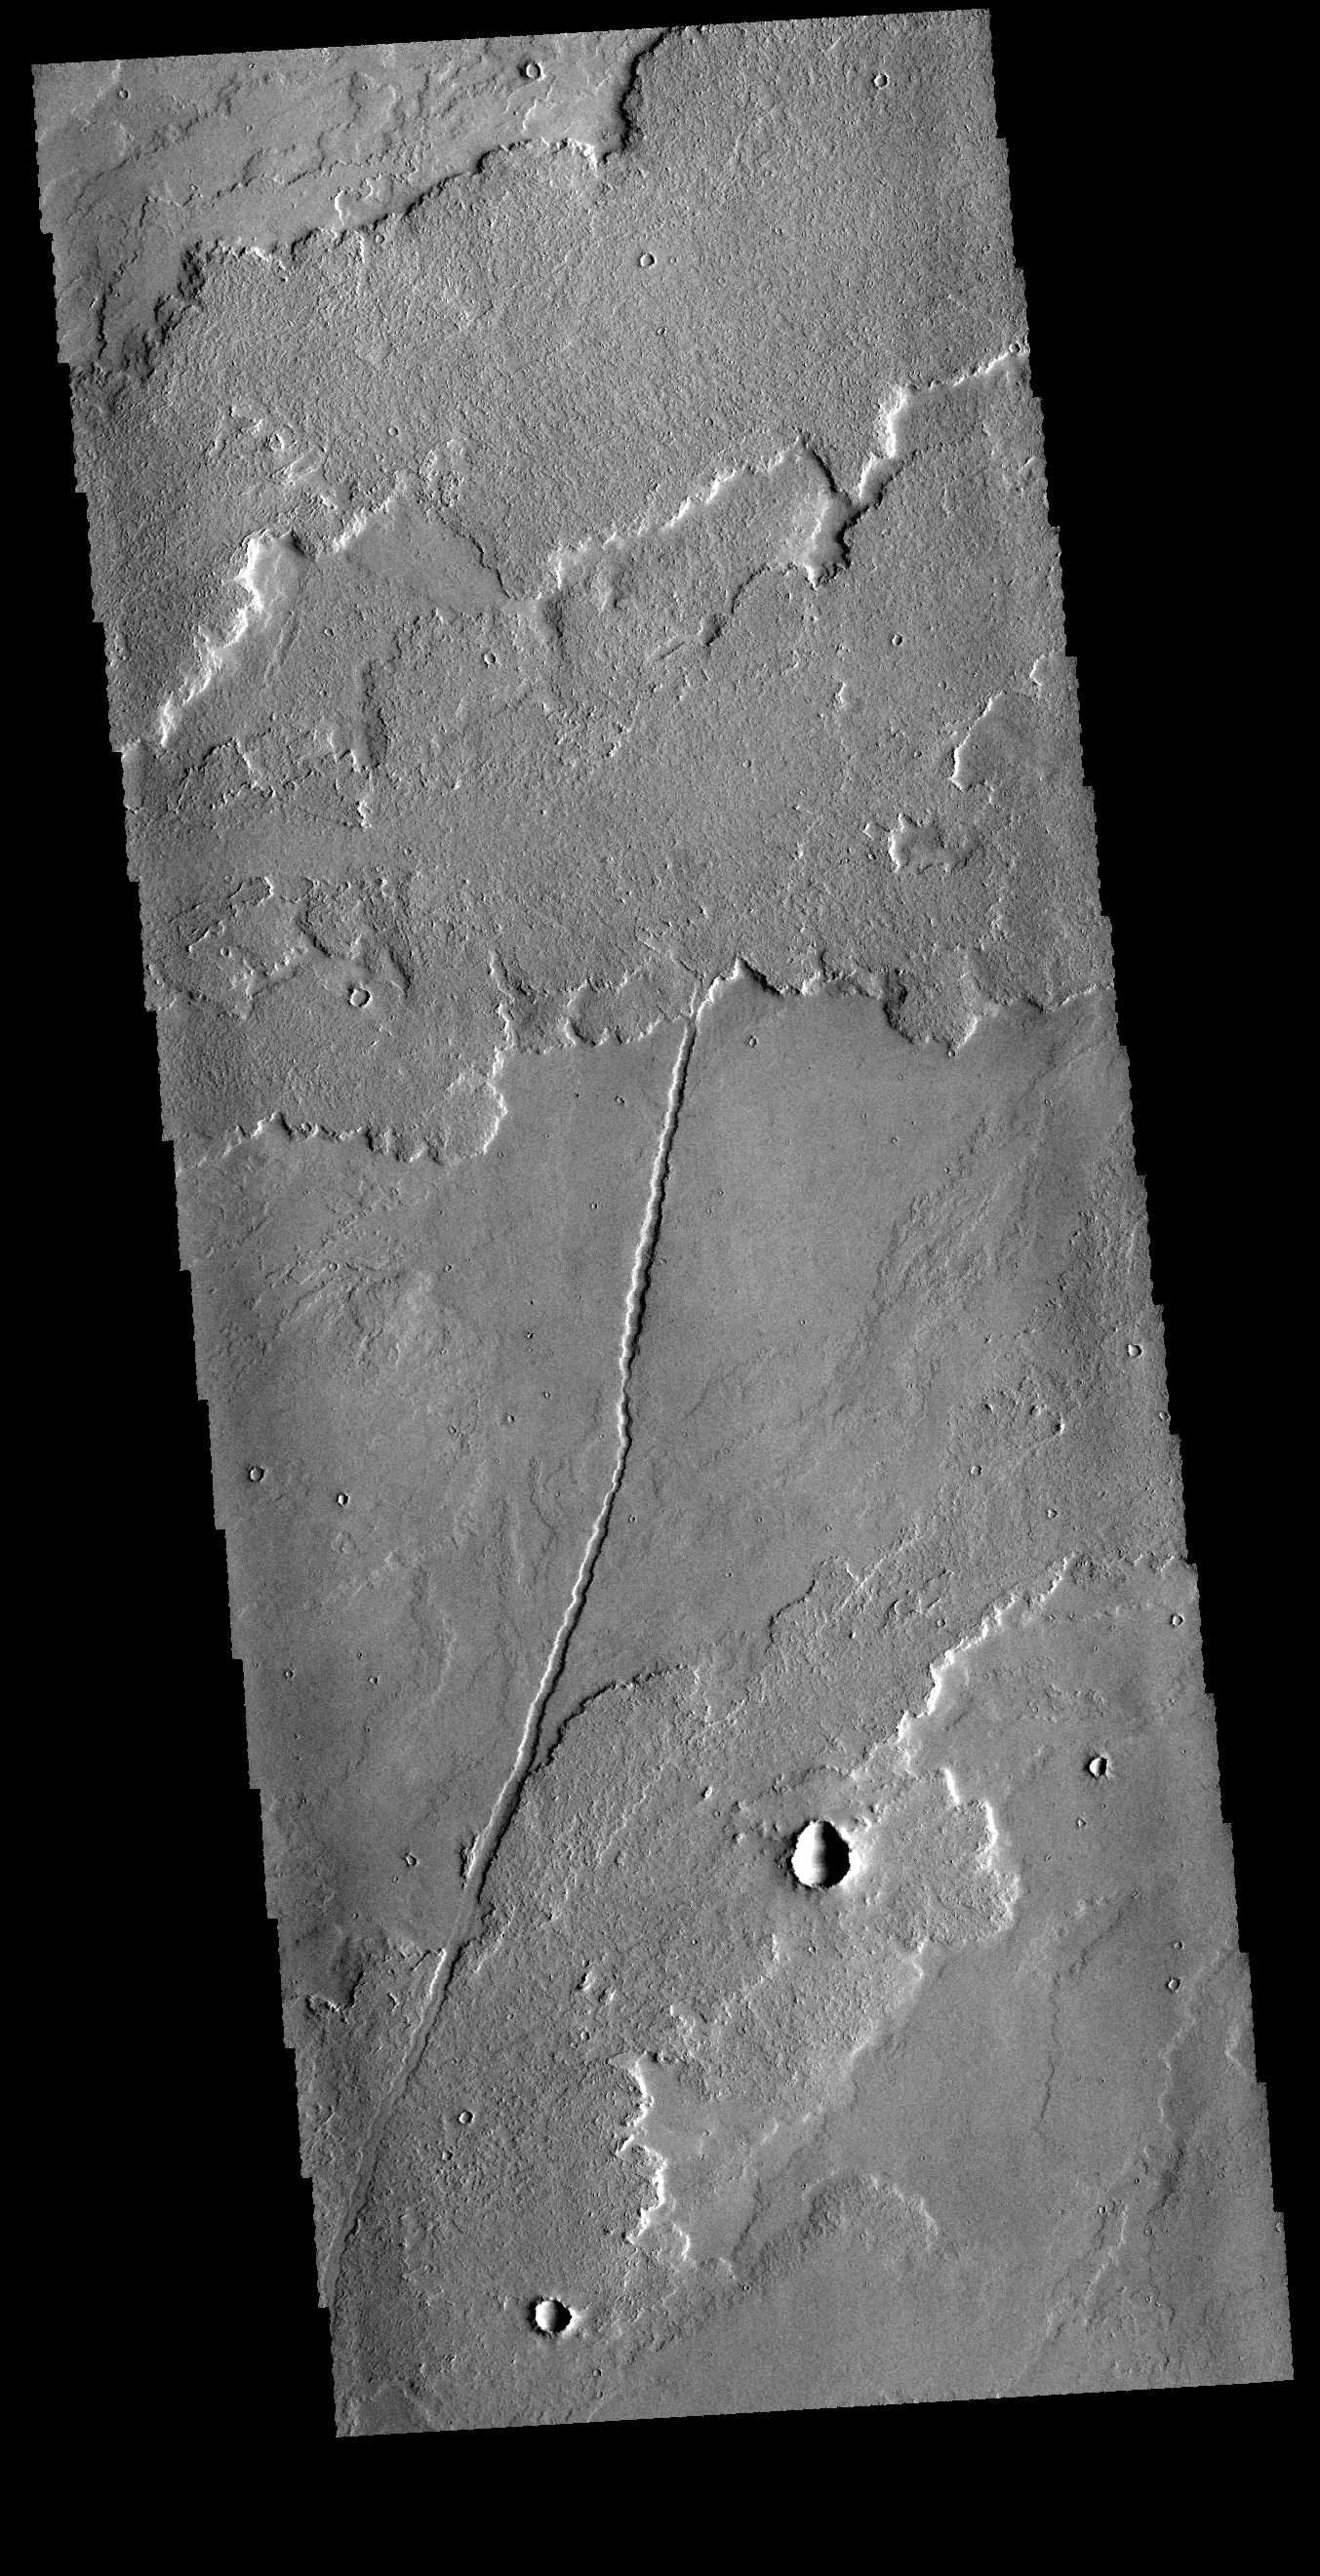

Lava Flows

Today’s VIS image shows a very small portion of the extensive lava flows of the Tharsis volcanic complex. These flows are located southeast of Ascraeus Mons.

Credit: NASA/JPL-Caltech/ASU